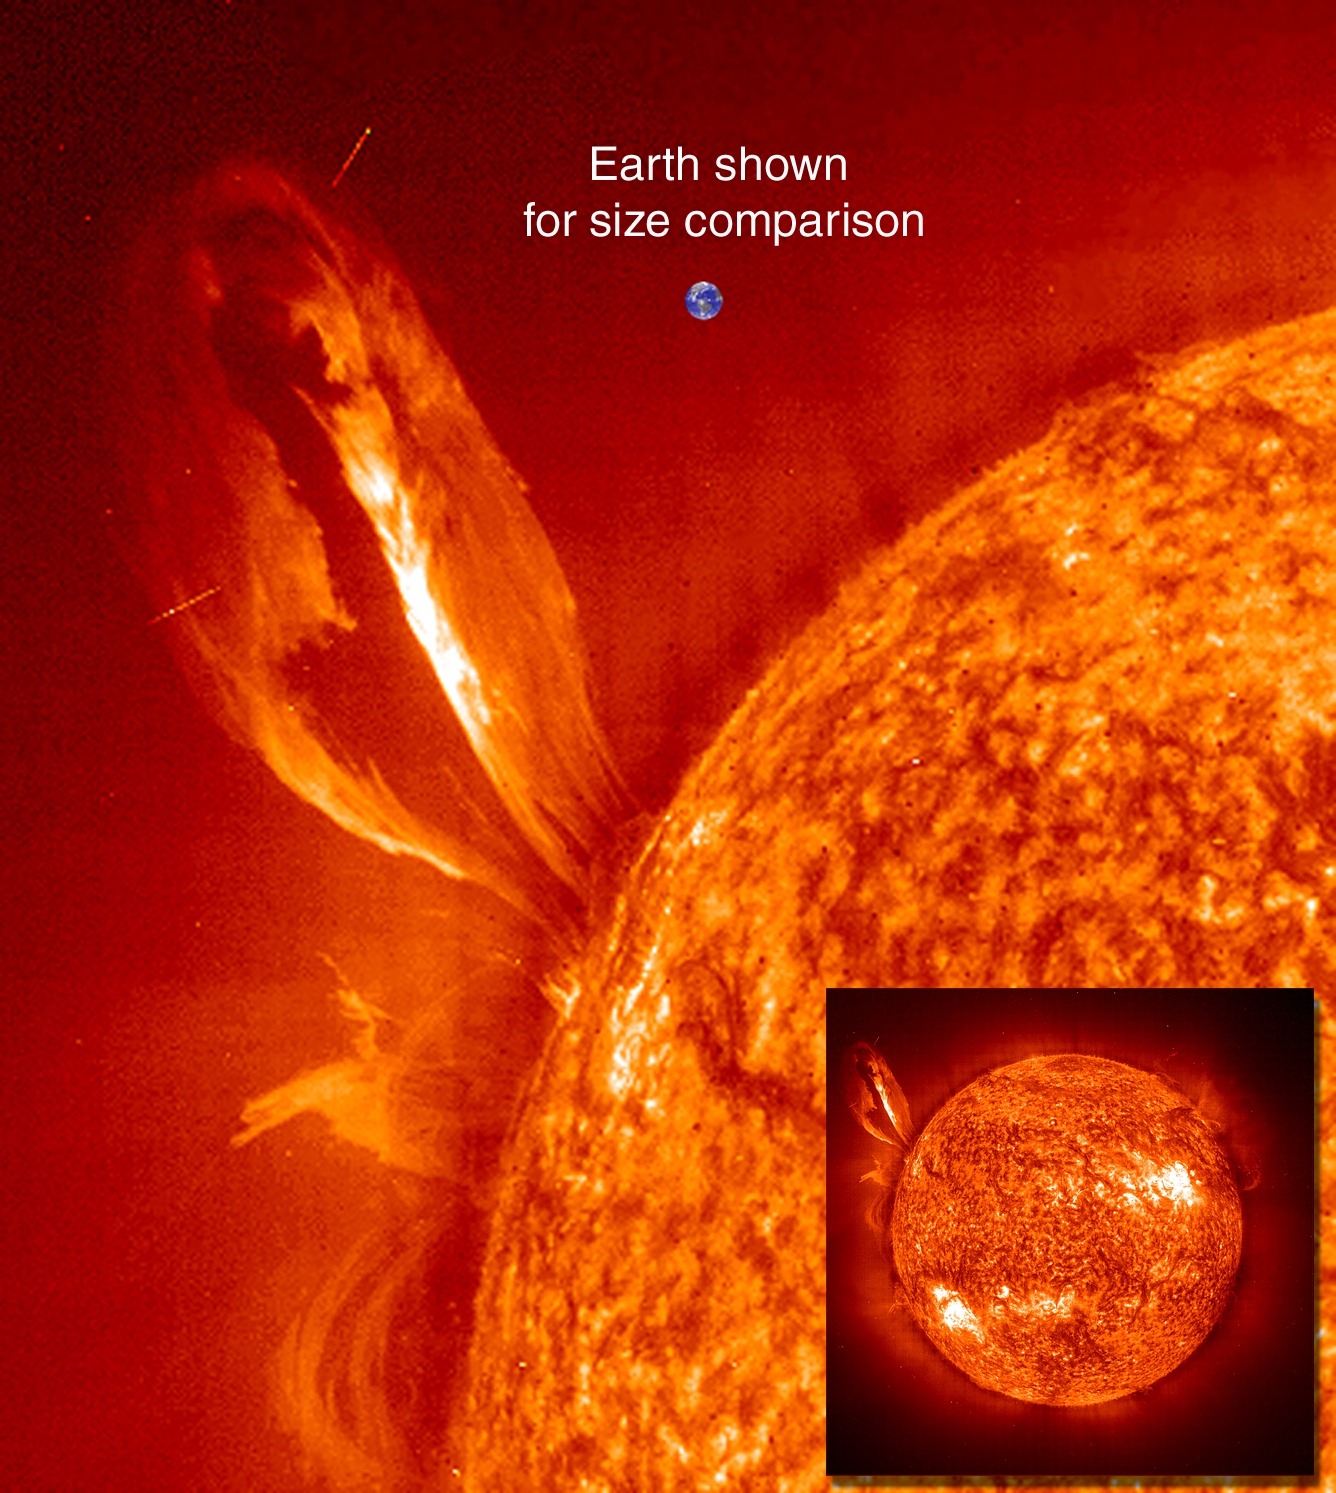

Eruptive Prominence

Large, eruptive prominence in He II at 304Å, with an image of the Earth added for size comparison. This prominence from 24 July 1999 is particularly large and looping, extending over 35 Earths out from the Sun. Erupting prominences (when Earthward directed) can affect communications, navigation systems, even power grids, while also producing auroras visible in the night skies.

Credit: NASA/GSFC/SOHO/ESA